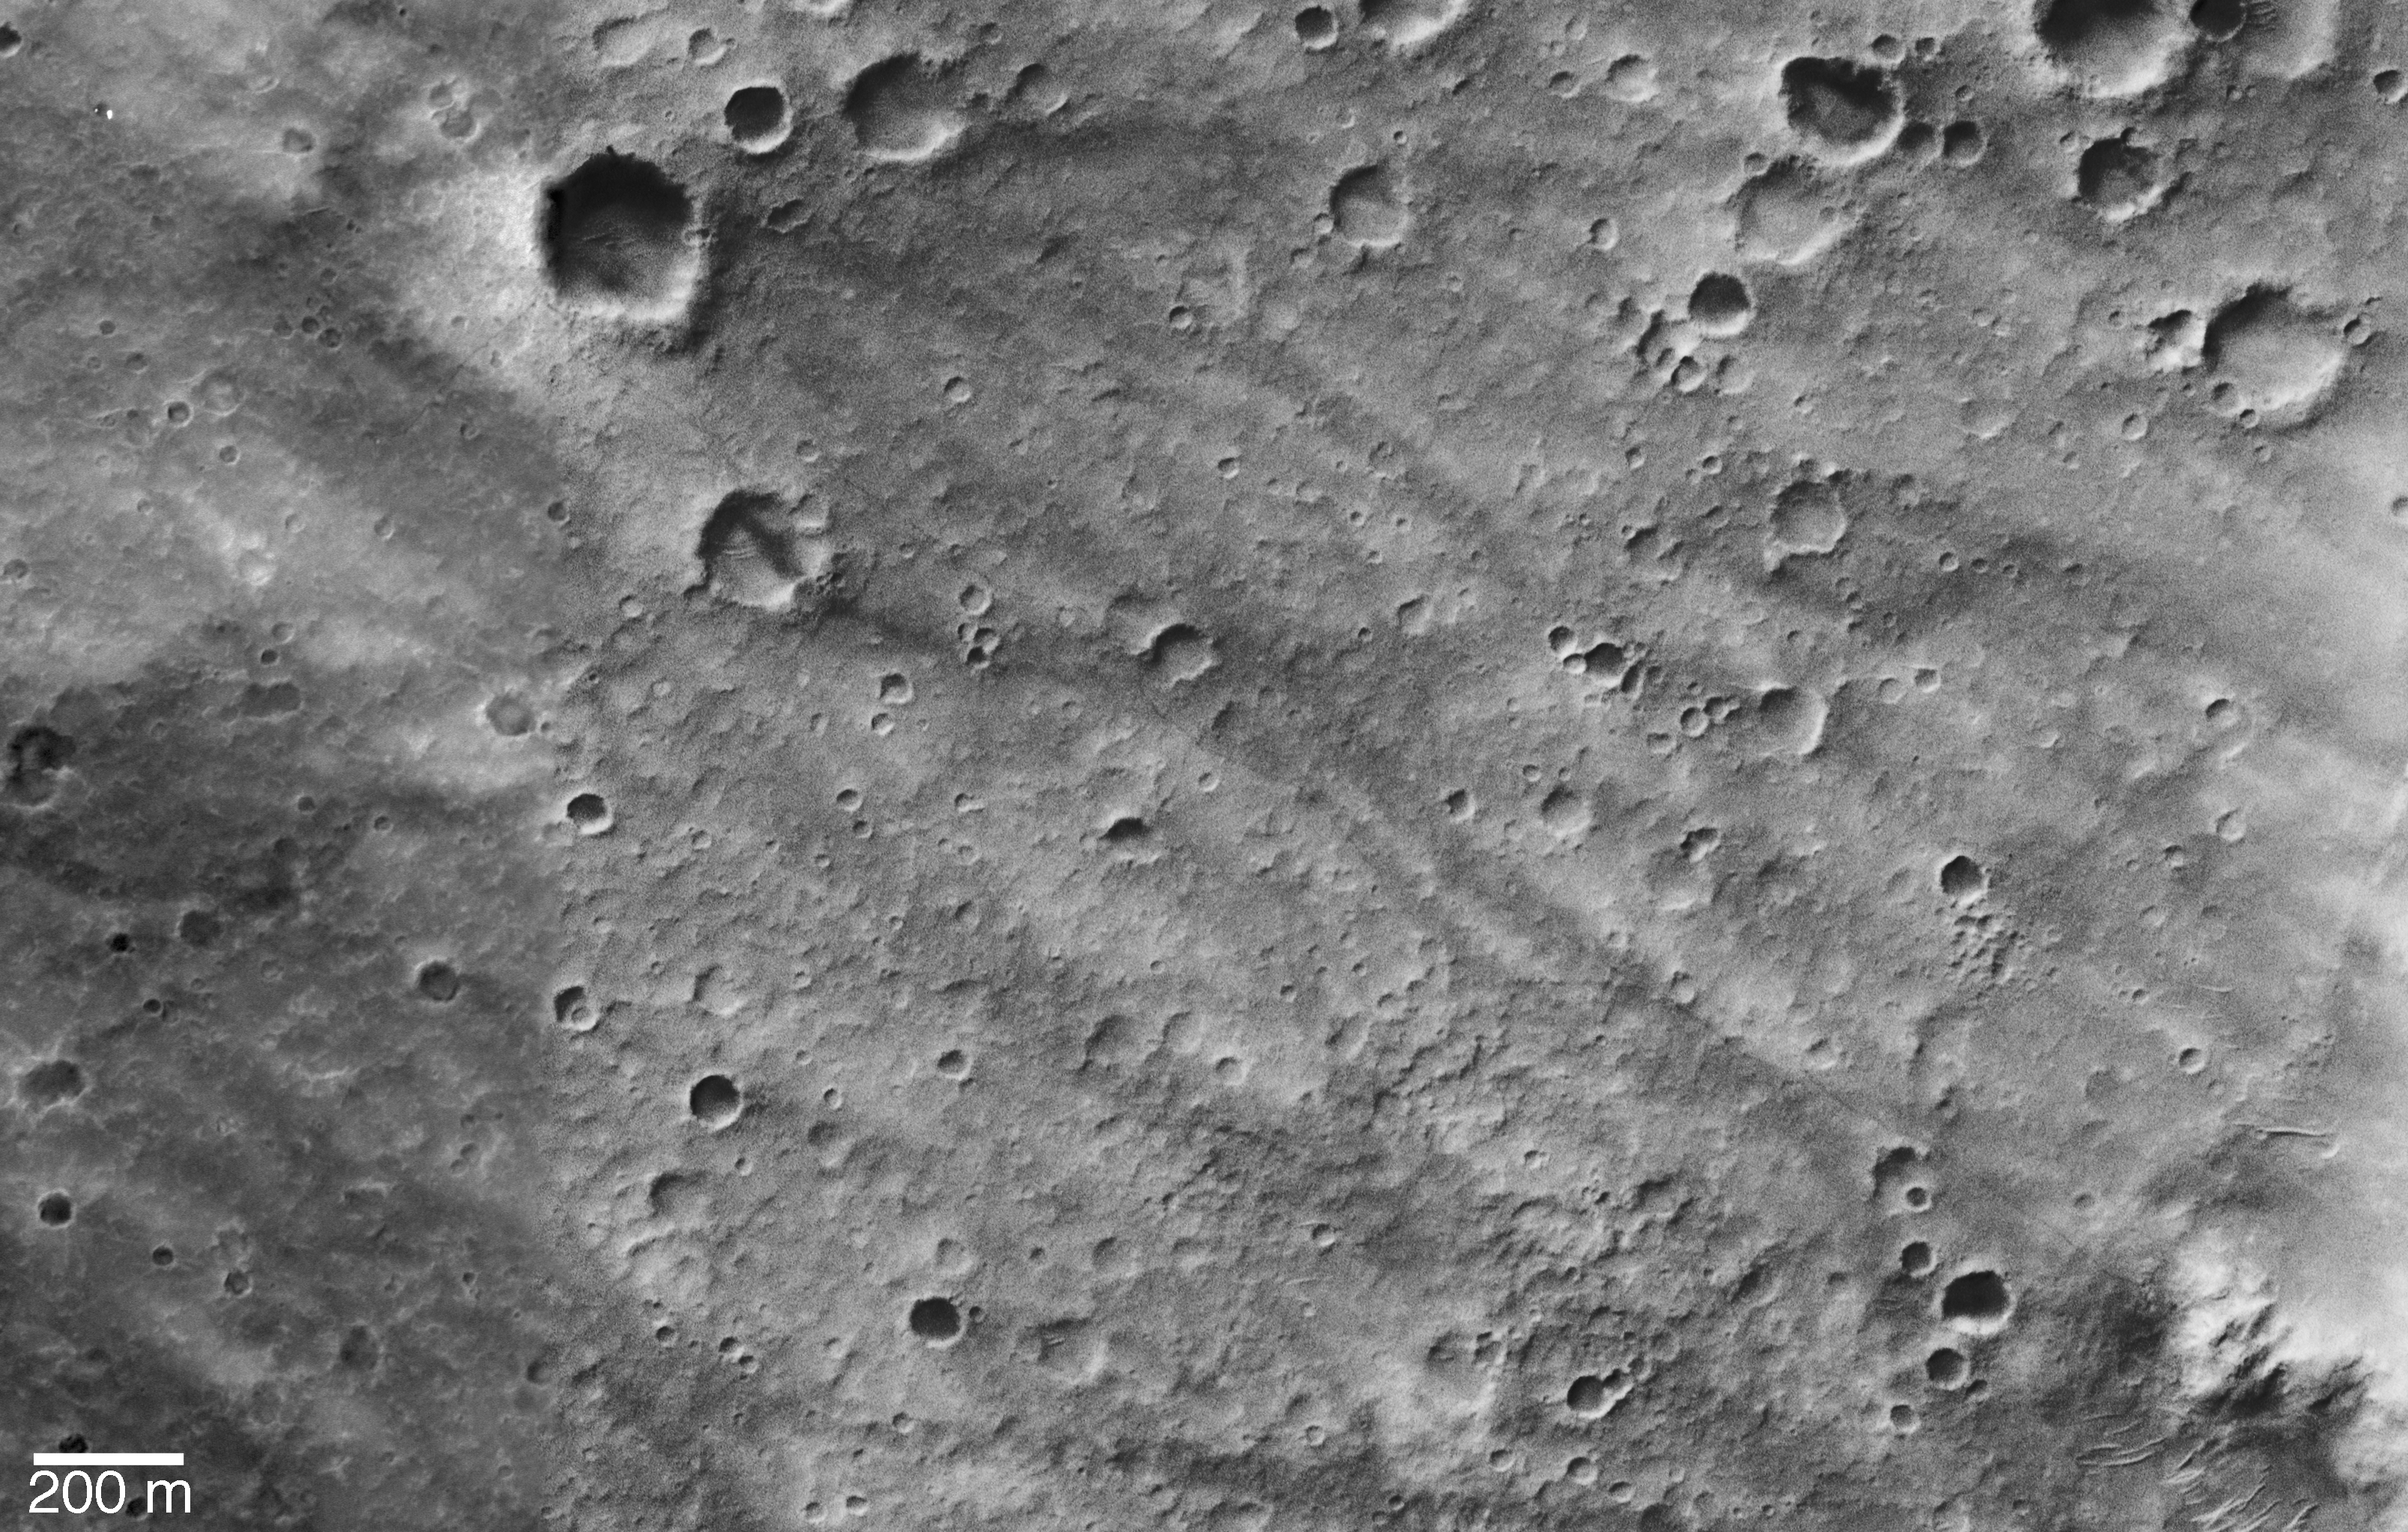

Wheel Tracks from Landing Site to Hills

Wheel tracks left by the NASA rover Spirit’s 3-kilometer (2-mile) trek from its landing site to the “Columbia Hills” are visible in this orbital view from the Mars Orbiter Camera on NASA’s Mars Global Surveyor. Spirit’s rover track shows up nicely from orbit because the surfaces disrupted and churned by the wheels are darker than the surrounding, dust-coated plain. North is up.

The largest crater in the view, dubbed “Bonneville Crater,” is about 210 meters (230 yards) in diameter. The picture is a composite of Mars Orbiter Camera image R15-02643, taken on March 30, 2004, when Spirit was near the south rim of Bonneville Crater, and image R20-01024, taken Aug. 18, 2004, when Spirit was climbing the hills’ western spur, seen in the picture’s bottom right corner.

New Dark Streak Near Spirit
In figure 1, frames taken from orbit 20 weeks apart (top pair) and by the NASA rover Spirit at ground level (bottom) show the formation of a new dark streak on the ground in the area where Spirit was driving inside Mars’ Gusev Crater in April 2004. The new dark streak and other dark streaks in the area are believed to result from dust devils removing brighter dust from the surface.

The upper frames were taken by the Mars Orbiter Camera aboard NASA’s Mars Global Surveyor. They are from the same pair of images combined to create the orbital view of the NASA rover Spirit’s trail from the rover’s landing site to the “Columbia Hills.” The orbiter took the upper-left picture on March 30, 2004 (Spirit’s 85th martian day, or sol). It took the upper-right picture on Aug. 18, 2004 (Spirit’s sol 223). A dark streak occurs in the larger crater in the lower right quarter of the August image. This streak was not present when the March image was obtained. Inspection of the lower image, which was taken by Spirit’s navigation camera when the rover was at the rim of this crater on sol 106 (April 20, 2004), reveals that the streak was present by then. Thus, the dust devil must have occurred some time between March 30 and April 20. The dust devil was not observed by the rover.

In addition to the formation of this dark streak, another change seems to have occurred at the landing site. The rover track between the lander and Bonneville Crater seems to have faded between March 30 and Aug. 18. This could be an artifact of the different sunlight illumination conditions between the two images, or it may indicate that fine dust settled on the older portions of the track, obscuring it. The Mars Orbiter Camera team plans to re-visit the Spirit lander site from time to time to see what other changes may occur.

Orbital View of Spirit’s Neighborhood
The three-frame set in figure 2 is a segmented version of the orbital view of the NASA rover Spirit’s trail from the rover’s landing site to the “Columbia Hills.” The images were taken by the Mars Orbiter Camera on NASA’s Mars Global Surveyor. North is up.

The location of Spirit’s lander, parachute, and backshell are indicated in frame A, and the rover track down toward the Columbia Hills can be traced through A, B, and C. In frame A, “Bonneville Crater” is the largest crater. Spirit drove up to Bonneville’s rim and looked inside before driving away toward the southeast. The base of the Columbia Hills is seen in the lower right quarter of frame C. In frame B, notice that the rover track followed along the edge of a lighter-toned streak and wider dark streak, believed to have been formed by a dust devil before Spirit landed. The proximity of the rover to this streak was not recognized in rover images.

Credit: NASA/JPL/MSSS